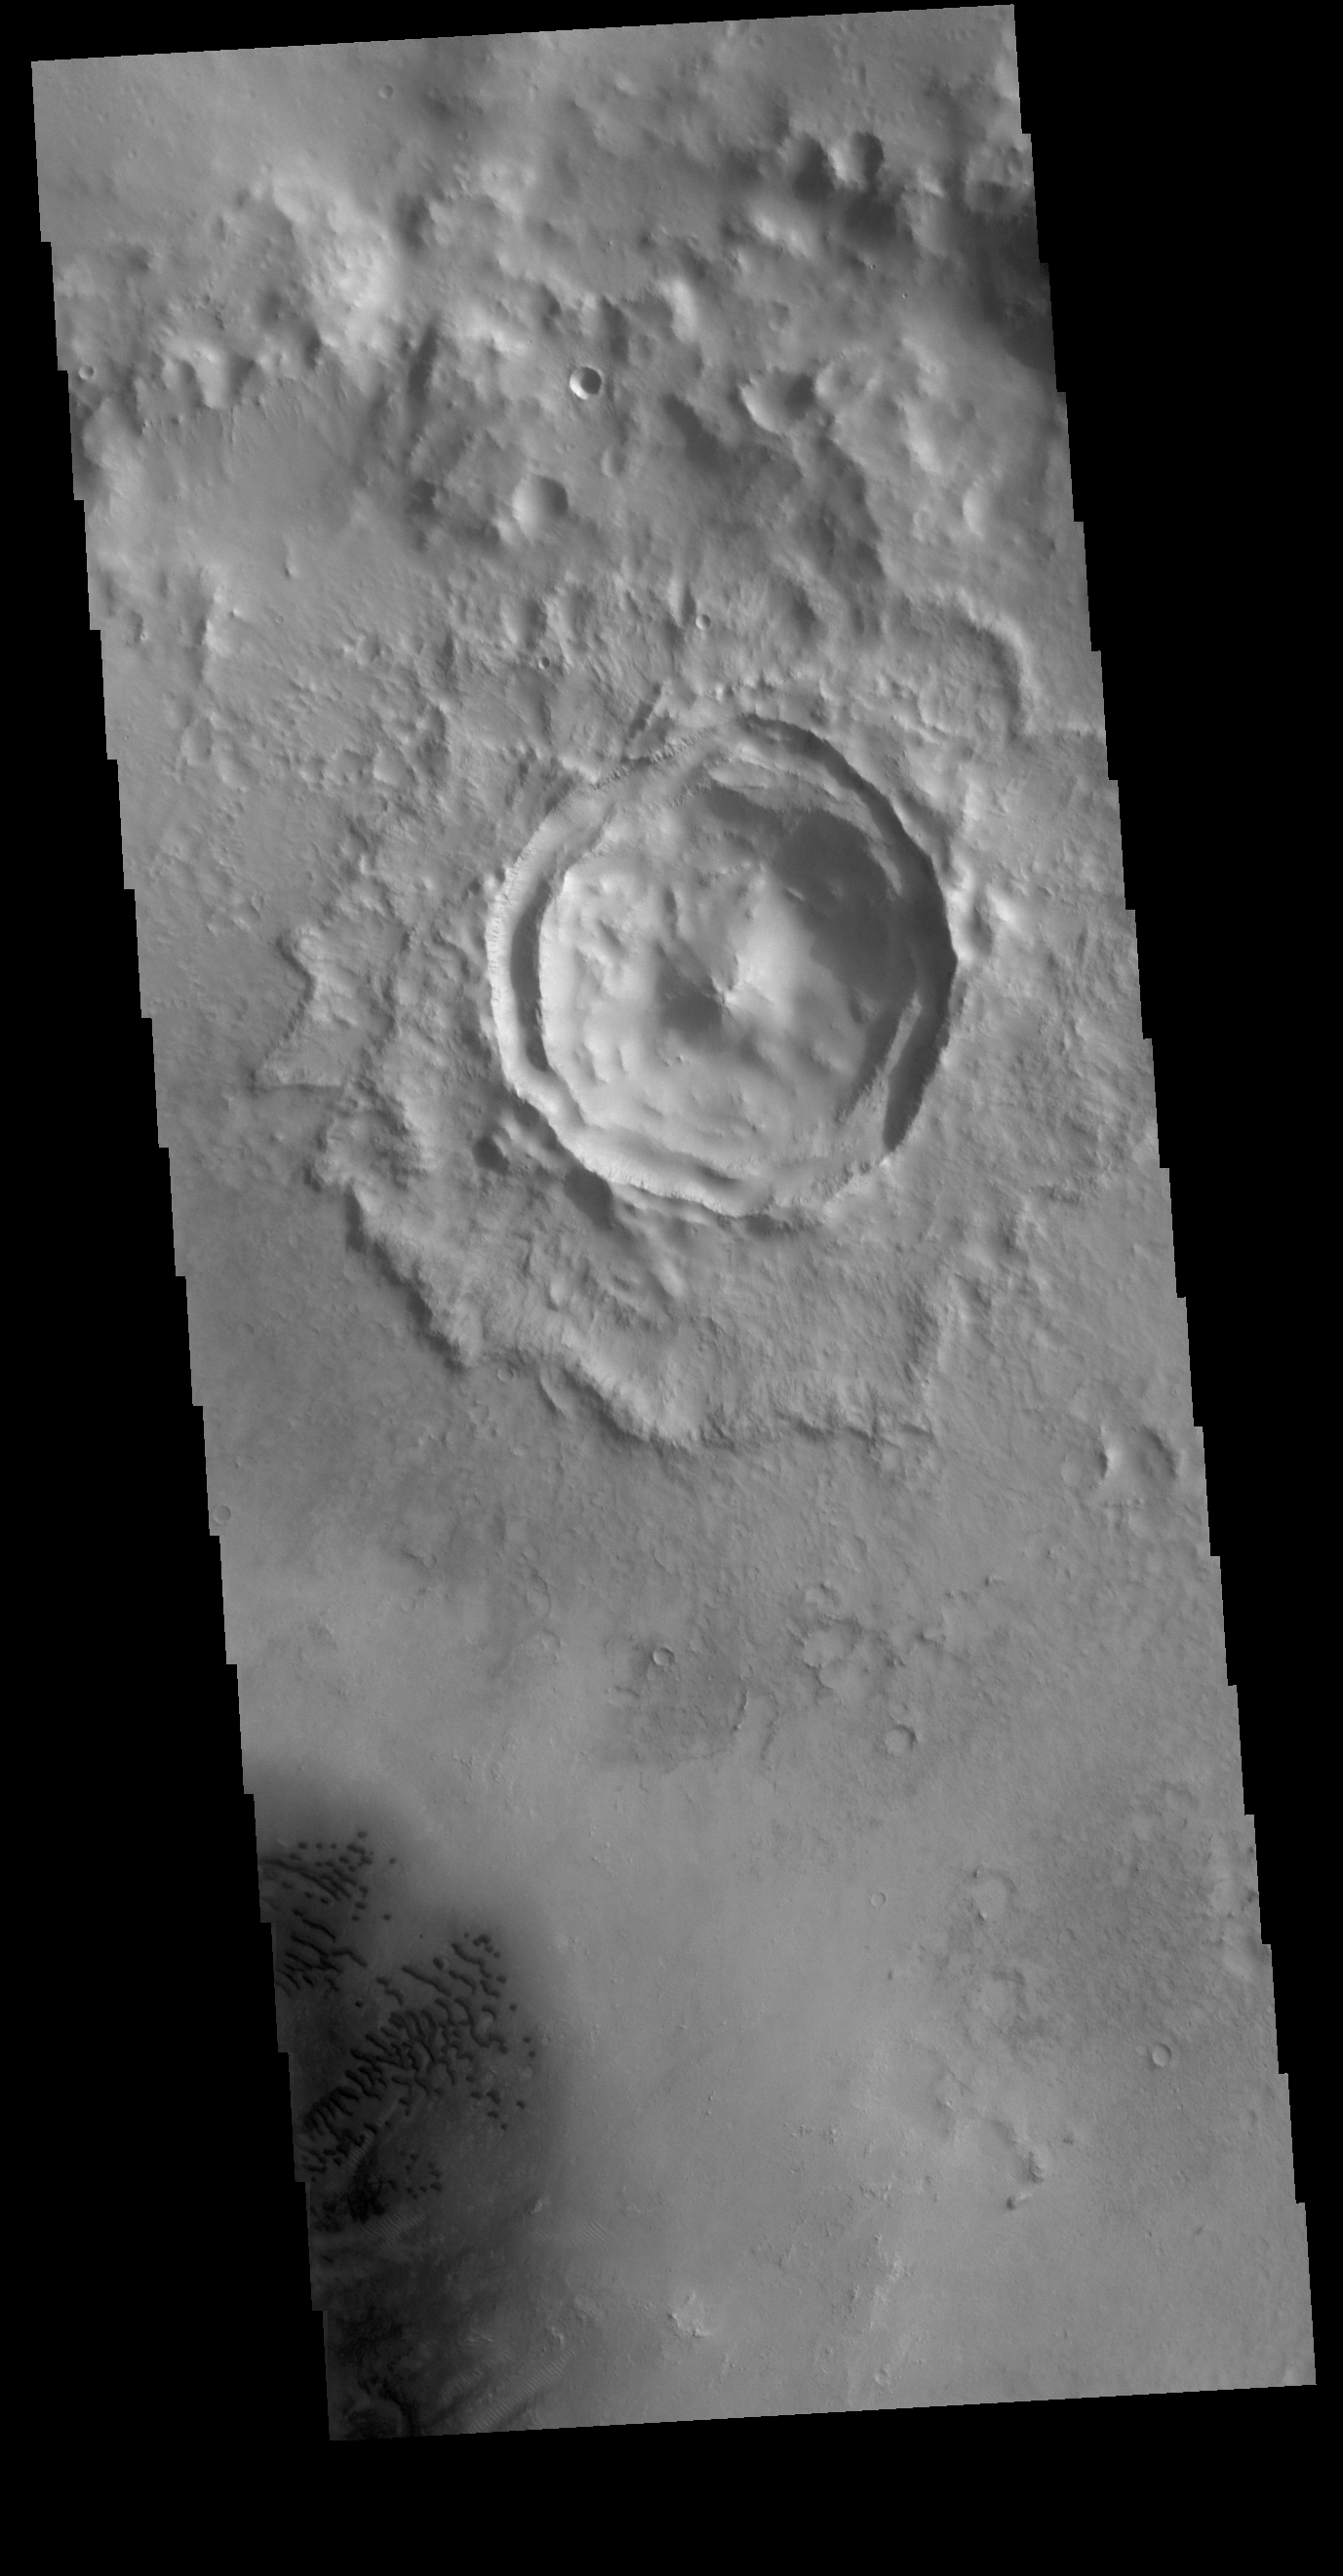

Terraced Wall Crater

Today’s image shows an unnamed crater located in Arabia Terra. The small crater seen in the image is located on the floor of a much larger crater. The details visible in the crater indicate that it is a relatively youthful crater exhibiting pre-erosion morphology. This crater shape is a central peak with two rims that are close together. The inner ring is actually part of the original rim that slumped downward during the impact event. The inner rim is mostly a flat terrace, giving this a crater morphology type the name terraced wall crater. Small dark dunes are visible in the lower left corner of the image.

Credit: NASA/JPL-Caltech/ASU